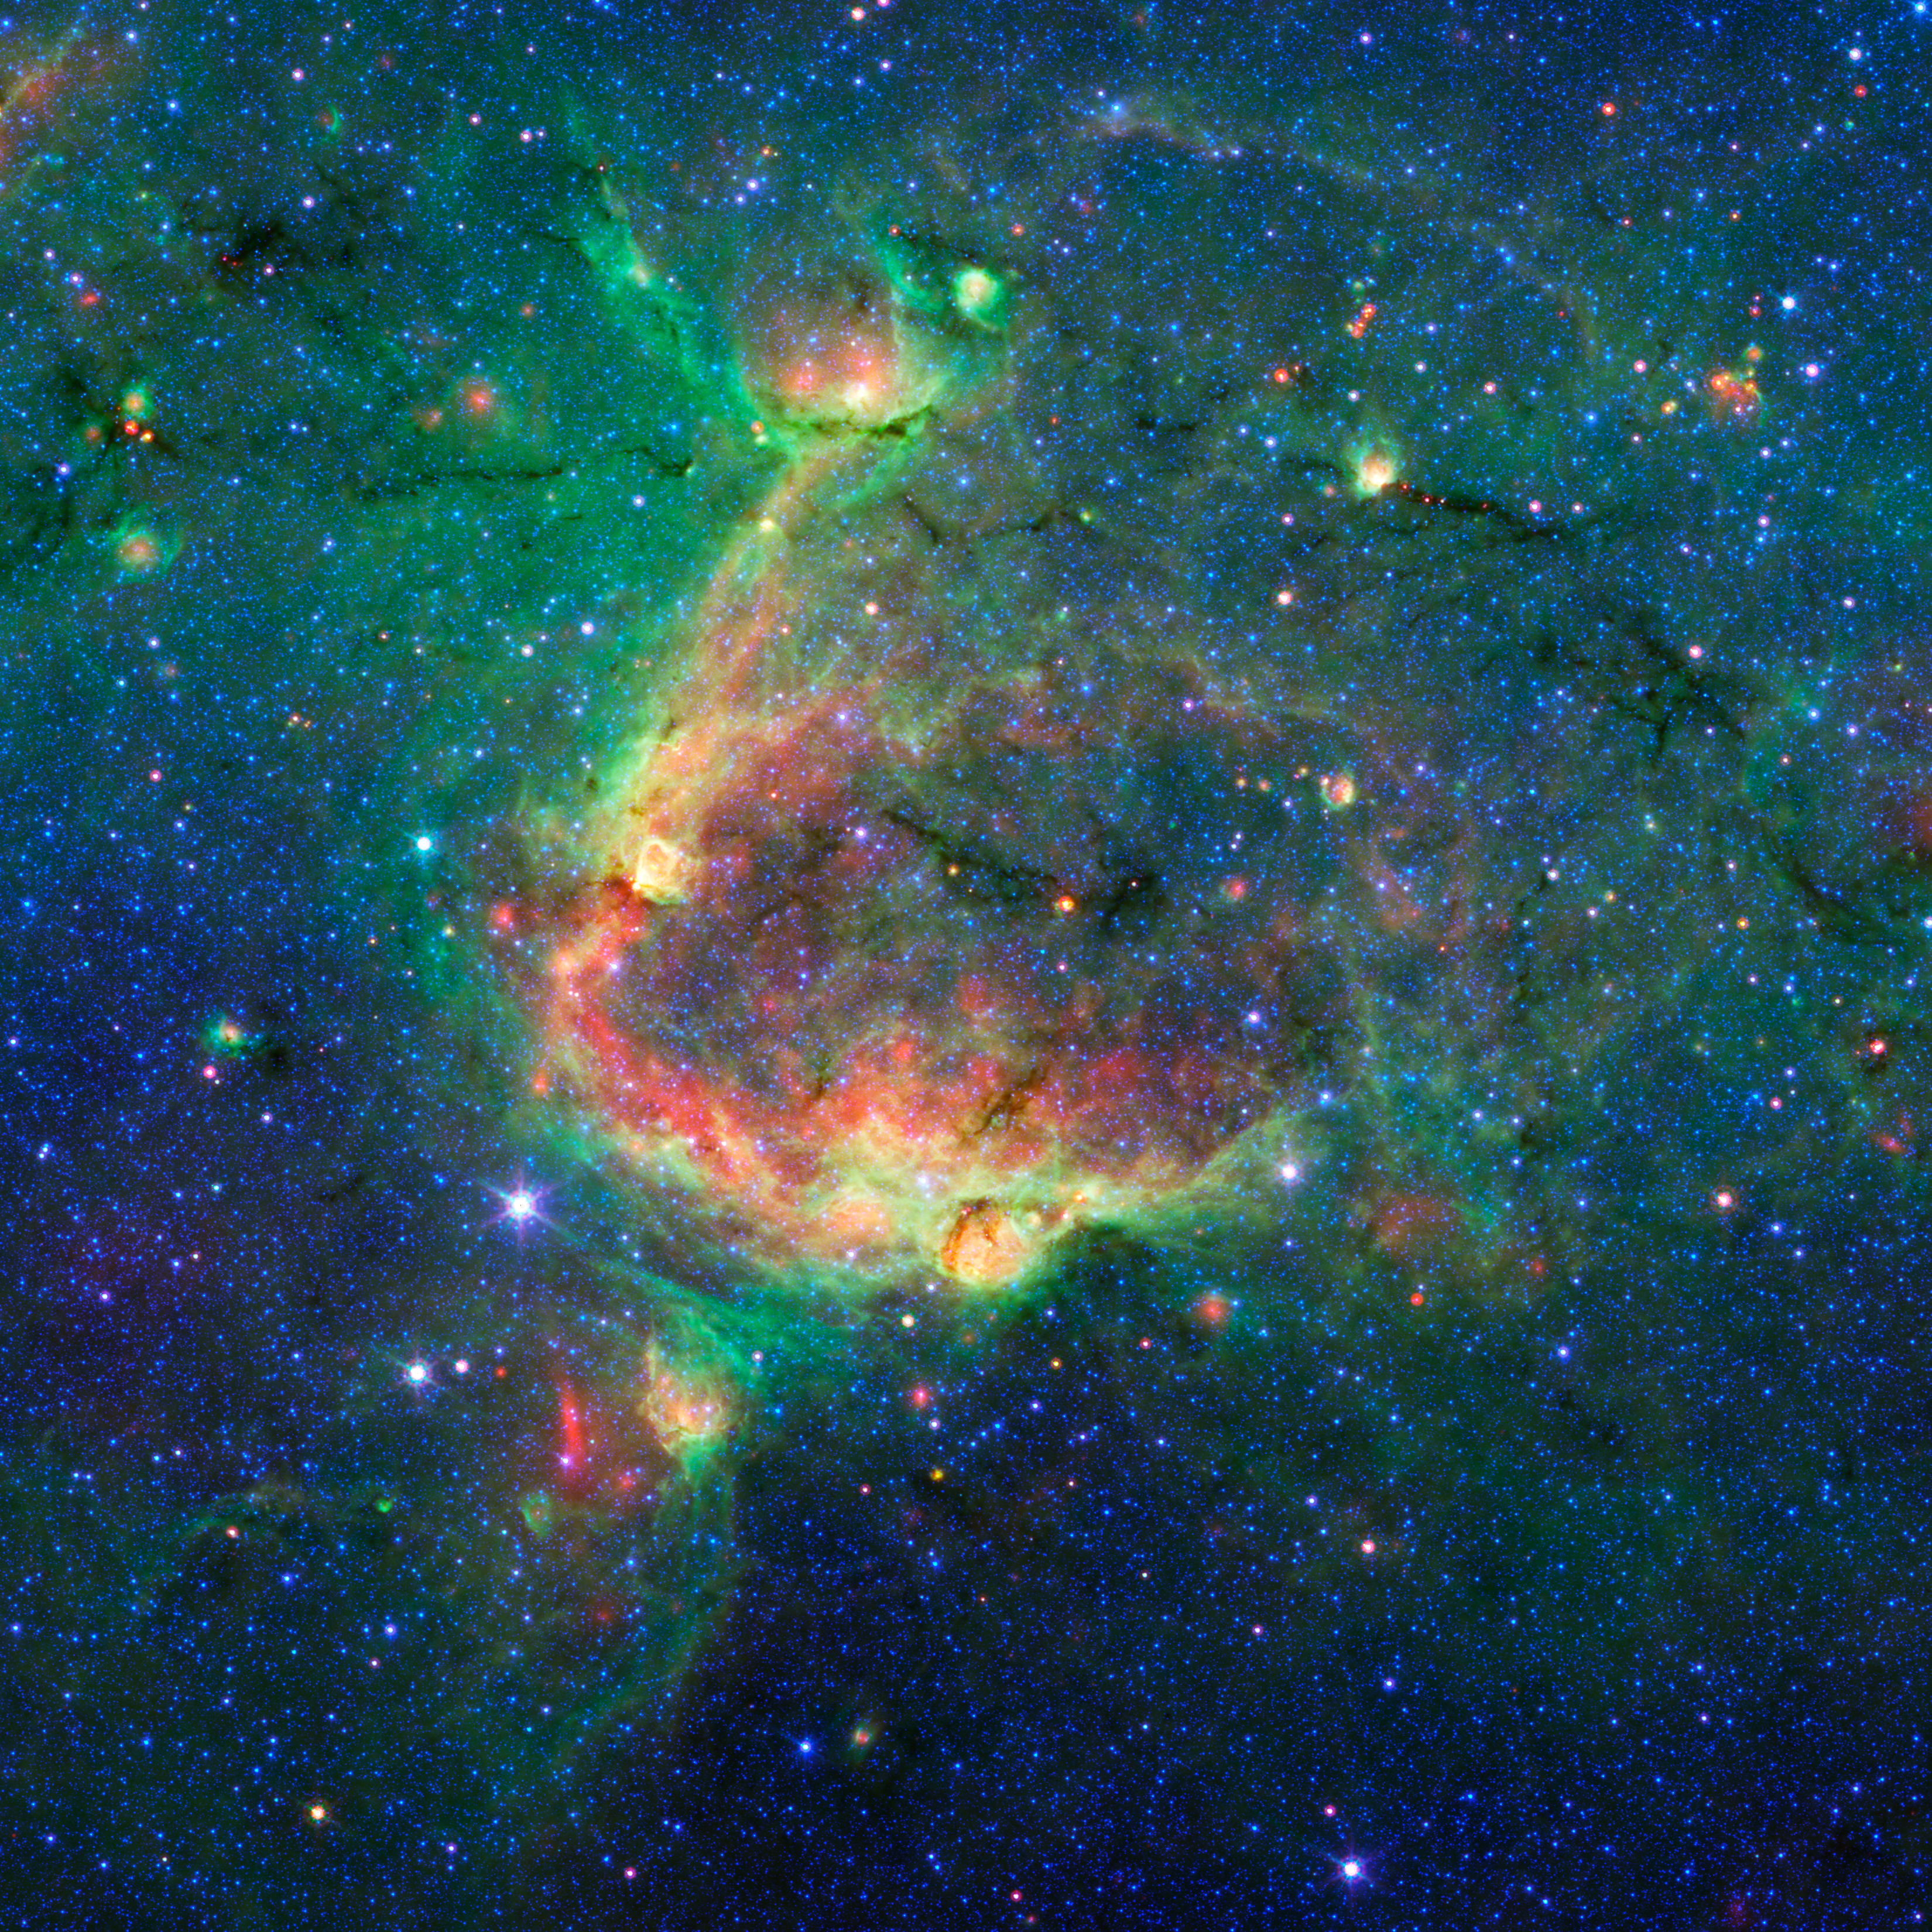

Bubbles Within Bubbles

This infrared image shows a striking example of what is called a hierarchical bubble structure, in which one giant bubble, carved into the dust of space by massive stars, has triggered the formation of smaller bubbles. The large bubble takes up the central region of the picture while the two spawned bubbles are located within its rim.

NASA's Spitzer Space Telescope took this image in infrared light. The multiple bubble family was found by volunteers participating in the Milky Way Project (see www.milkywayproject.org). This citizen science project, a part of the Zooniverse group, allows anybody with a computer and an Internet connection to help astronomers sift through Spitzer images in search of bubbles blown into the fabric of our Milky Way galaxy.

The bubbles are formed by radiation and winds from massive stars, which carve out holes within surrounding dust clouds. As the material is swept away, it is thought to sometimes trigger the formation of new massive stars, which in turn, blow their own bubbles.

The images in the Milky Way project are from Spitzer's Galactic Legacy Infrared Mid-Plane Survey Extraordinaire, or Glimpse, project, which is mapping the plane of our galaxy from all directions. As of June 2013, 130 degrees of the sky have been released. The full 360-degree view, which includes the outer reaches of our galaxy located away from its center, is expected soon.

Credit: NASA/JPL-Caltech/University of Wisconsin